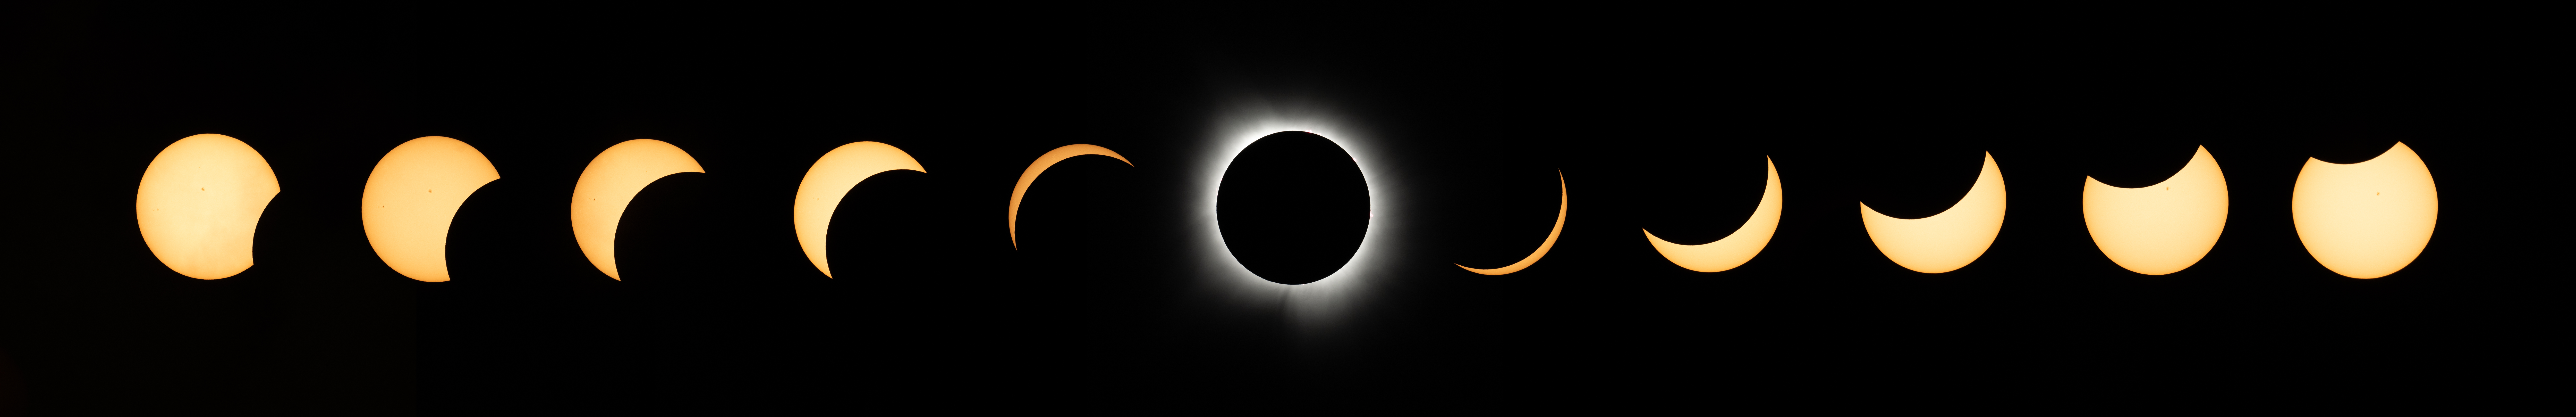

2024 Total Solar Eclipse

This composite image of multiple exposures shows the progression of a total solar eclipse in Dallas, Texas on Monday, April 8, 2024. A total solar eclipse swept across a narrow portion of the North American continent from Mexico’s Pacific coast to the Atlantic coast of Newfoundland, Canada. A partial solar eclipse was visible across the entire North American continent along with parts of Central America and Europe.

Credit: NASA/Keegan Barber